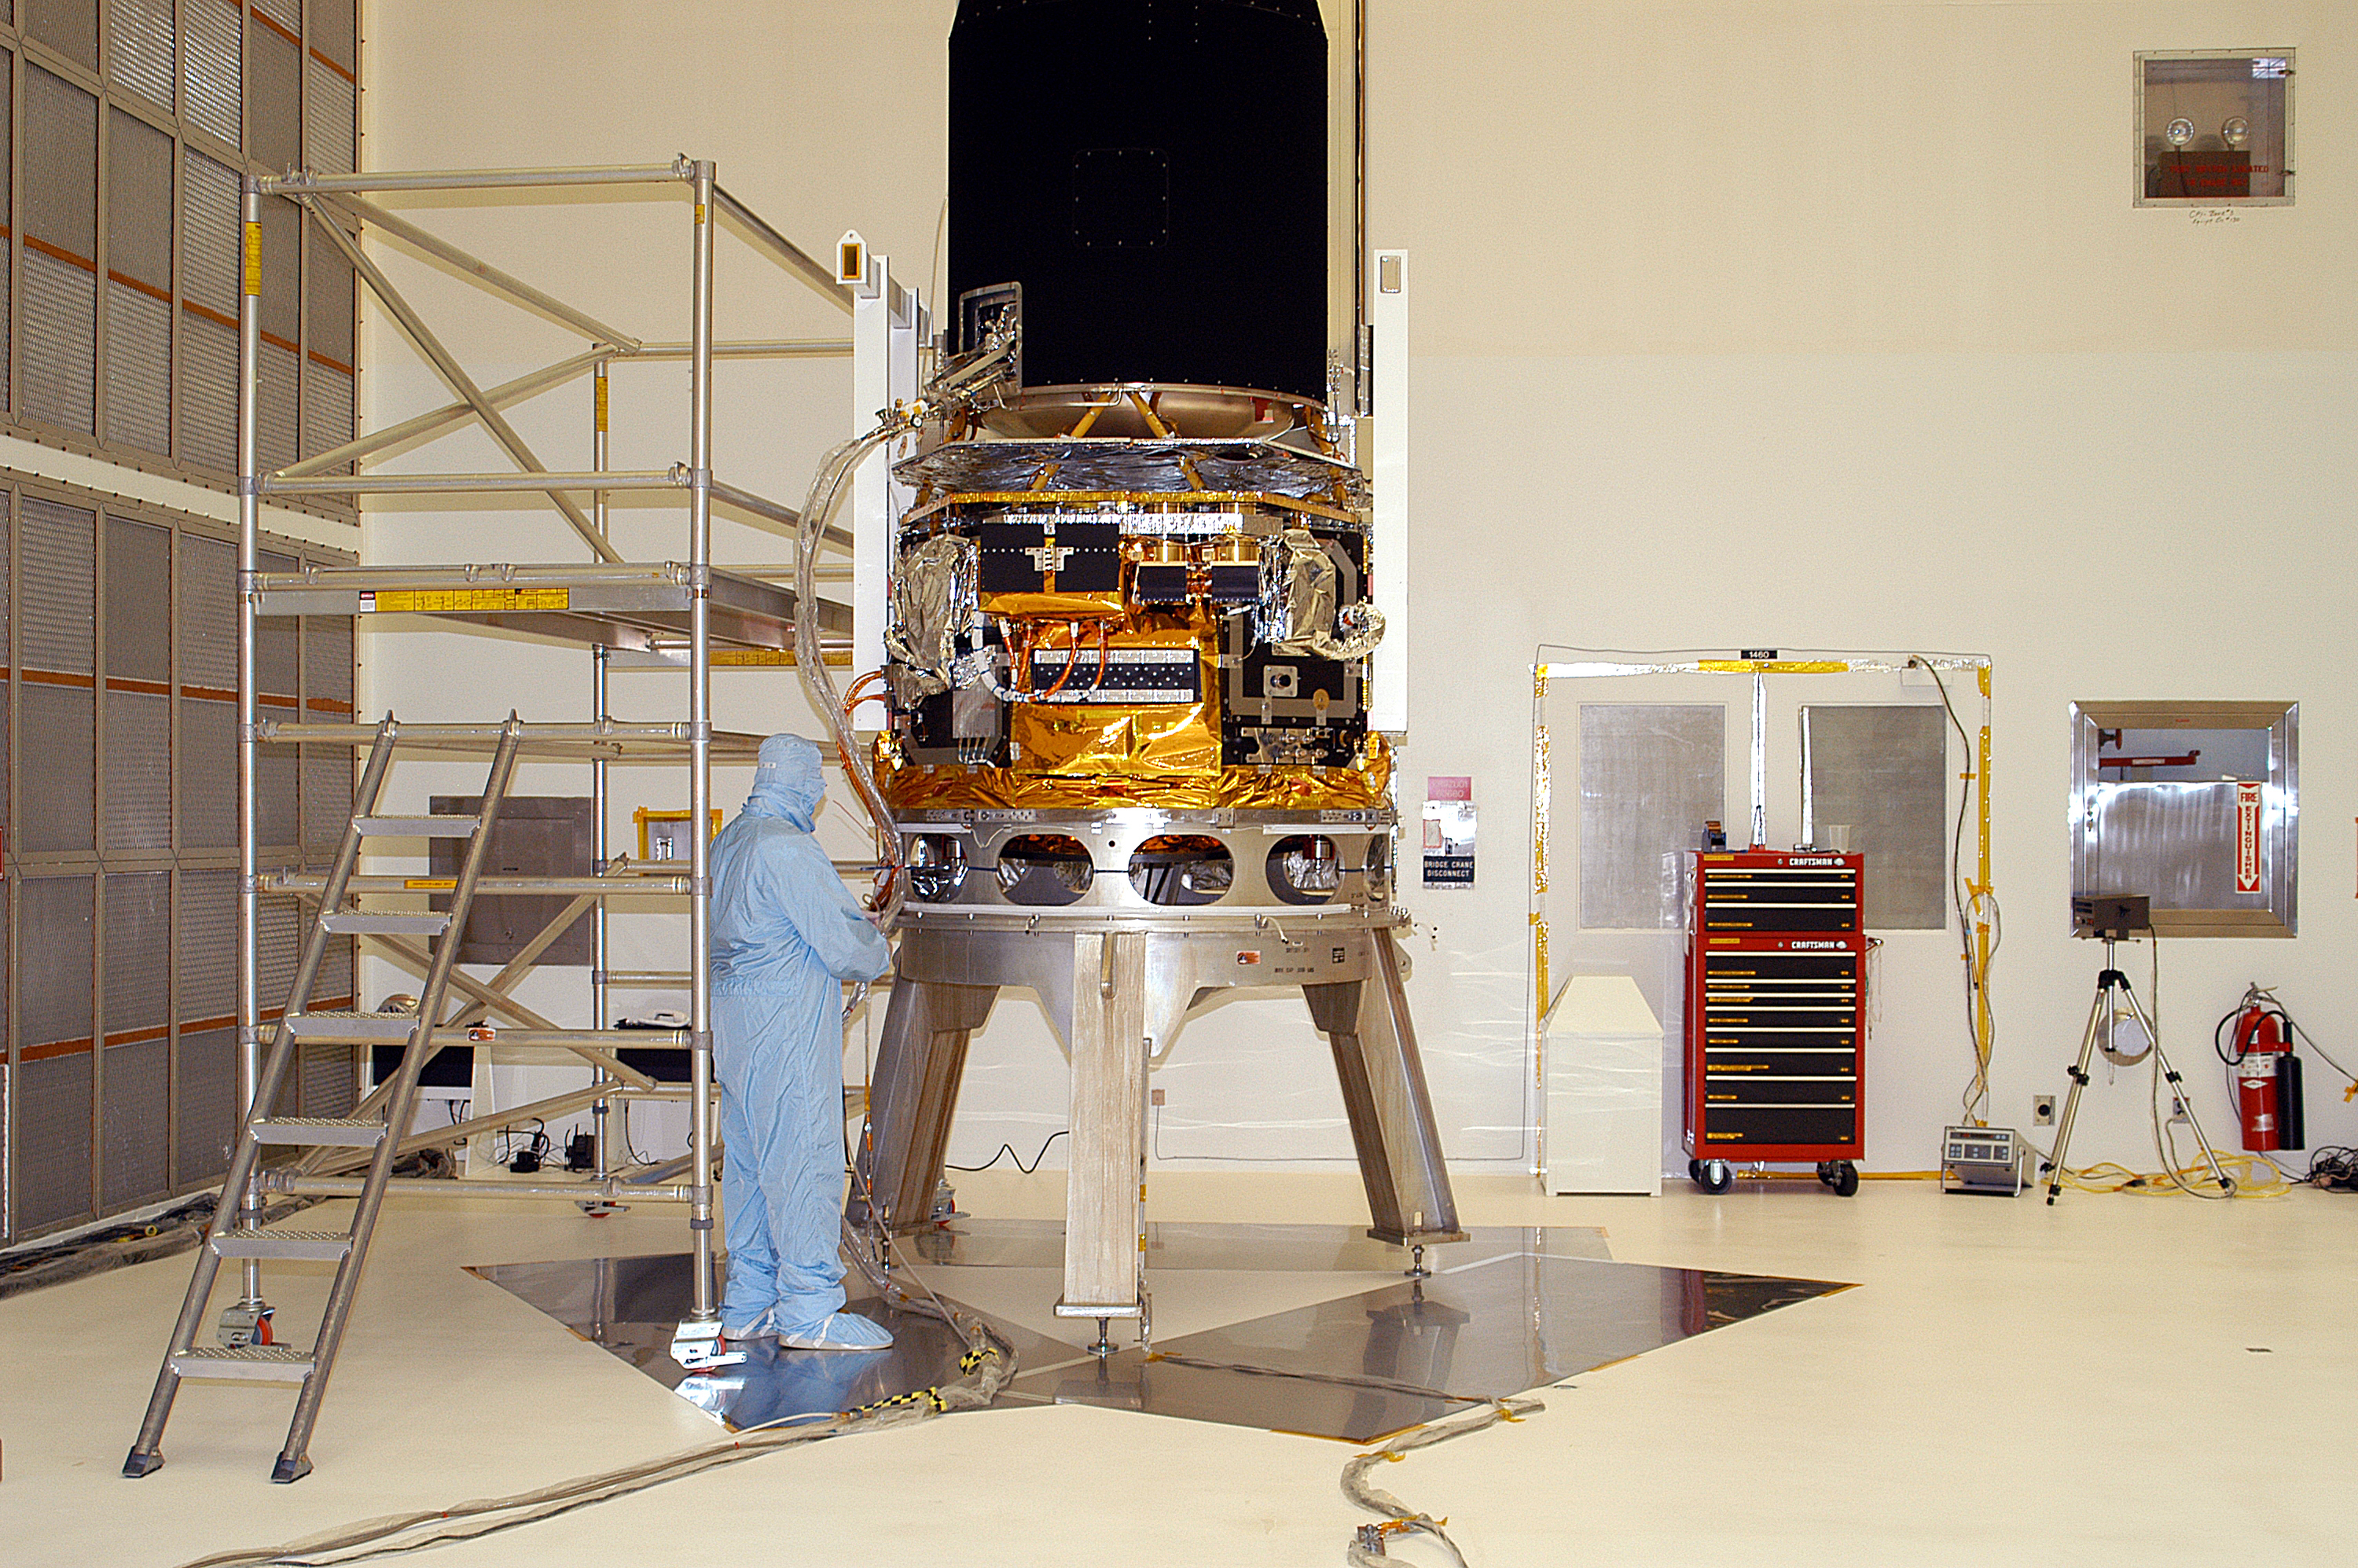

Spitzer in the Clean Room

Spitzer in the clean room at Cape Canaveral, Florida.

Credit: NASA/KSC